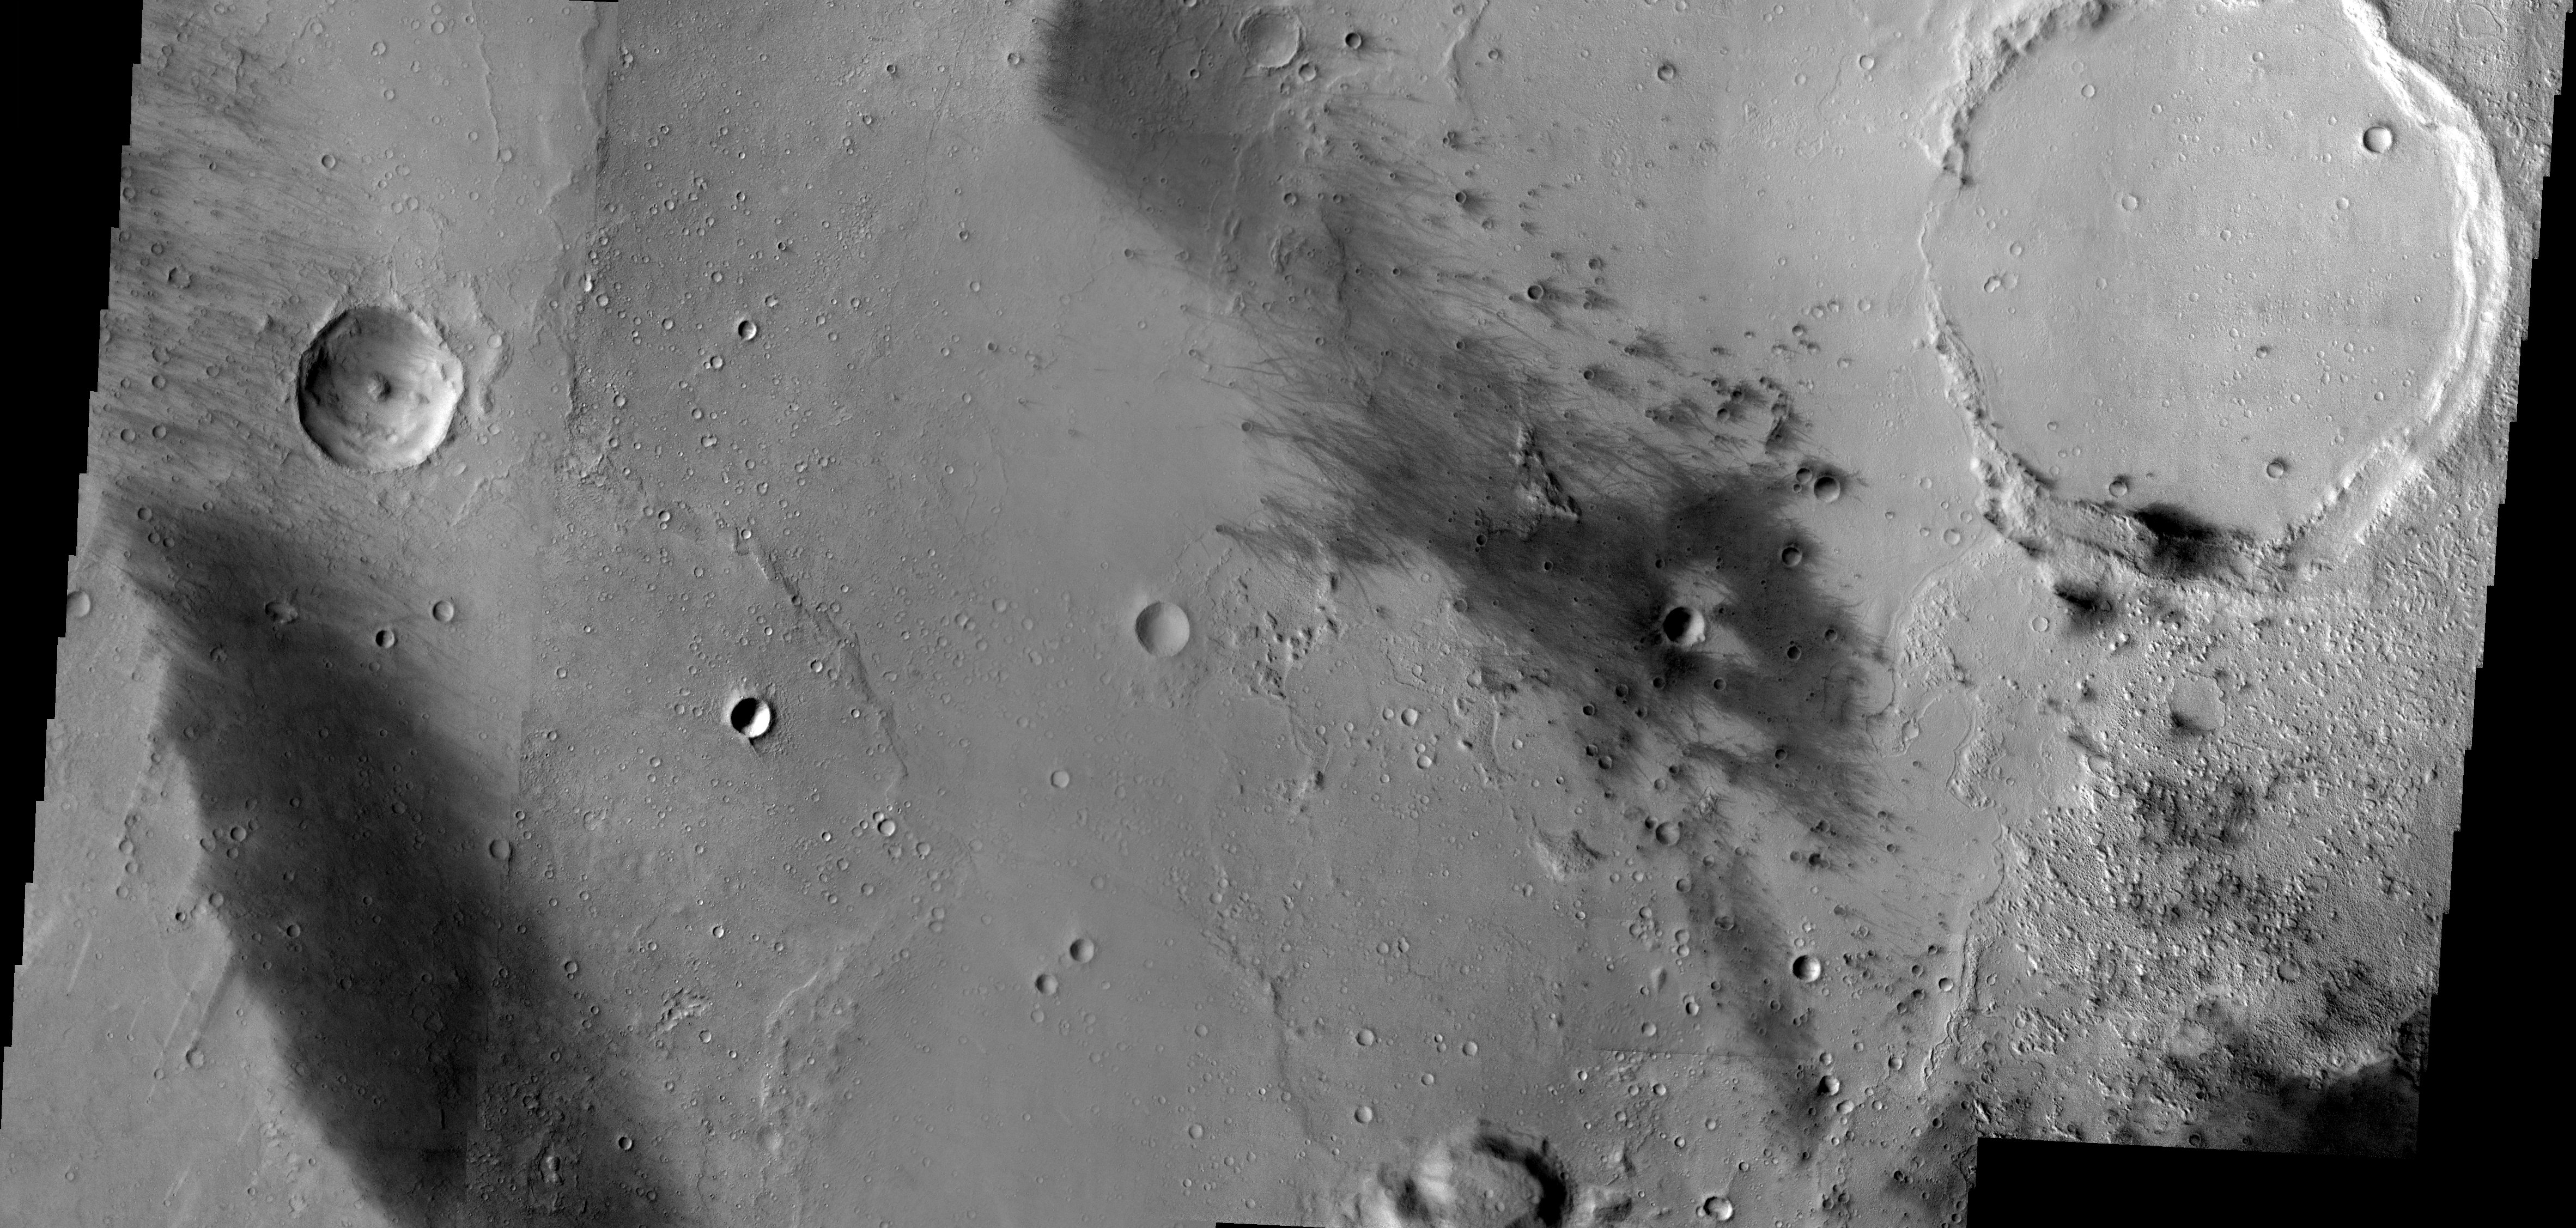

Gusev Crater, here we come!

Released 3 January 2004

This evening at approximately 8:35 PST the Mars Exploration Rover named Spirit will bounce to the ground somewhere in this scene. The image is composed of nine THEMIS VIS frames that have been mosaiced together, producing a complete picture of the region in which the rover is predicted to land.

The dark streaks are places where wind has either scoured off the brighter martian dust or has covered it up by sand. Note the interesting lobes of material evident along the right side of the image just below the large crater. These may be due to the emplacement of water rich sediments or possibly lava flows. It is hoped that Spirit and all of its instruments will help us to understand the rich geologic history that is on display in this image. The biggest question to be answered: was Gusev Crater filled with water sometime in its ancient past? Stay tuned…

Mosaic produced by Noel Gorelick, ASU/THEMIS Team.

Image information: VIS instrument. Latitude -14.8, Longitude 175.2 East (184.8 West). 19 meter/pixel resolution.

Note: this THEMIS visual image has not been radiometrically nor geometrically calibrated for this preliminary release. An empirical correction has been performed to remove instrumental effects. A linear shift has been applied in the cross-track and down-track direction to approximate spacecraft and planetary motion. Fully calibrated and geometrically projected images will be released through the Planetary Data System in accordance with Project policies at a later time.

NASA’s Jet Propulsion Laboratory manages the 2001 Mars Odyssey mission for NASA’s Office of Space Science, Washington, D.C. The Thermal Emission Imaging System (THEMIS) was developed by Arizona State University, Tempe, in collaboration with Raytheon Santa Barbara Remote Sensing. The THEMIS investigation is led by Dr. Philip Christensen at Arizona State University. Lockheed Martin Astronautics, Denver, is the prime contractor for the Odyssey project, and developed and built the orbiter. Mission operations are conducted jointly from Lockheed Martin and from JPL, a division of the California Institute of Technology in Pasadena.

Credit: NASA/JPL/Arizona State University